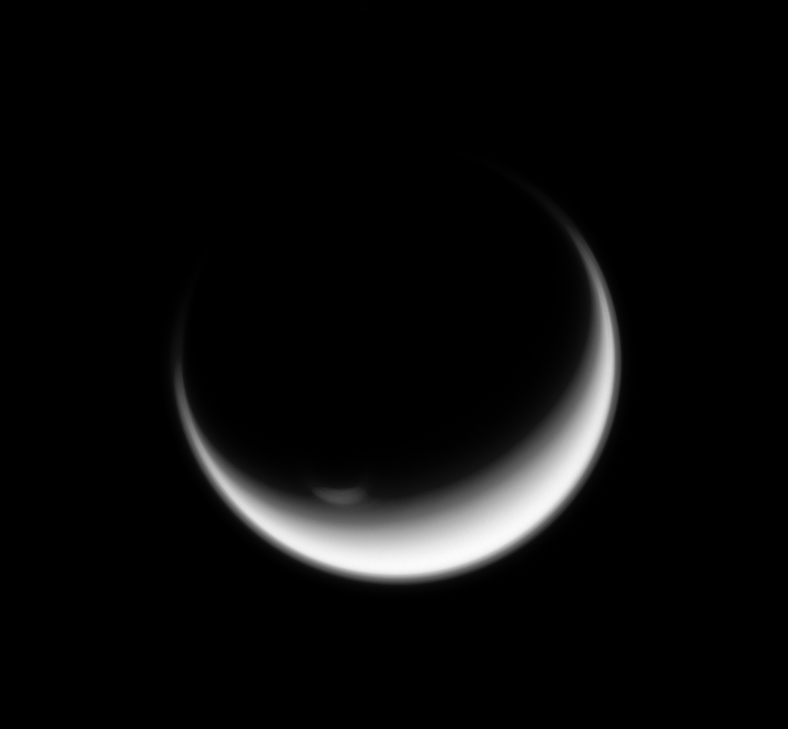

High Vortex

Titan’s polar vortex stands illuminated where all else is in shadow. Scientists deduce that the vortex must extend higher into Titan’s atmosphere than the surrounding clouds because it is still lit in images like this. Although the south polar region is now in winter, the Sun can still reach high features like the vortex.

Titan (3,200 miles, or 5,150 kilometers across) is Saturn’s largest moon. For a color image of the south polar vortex on Titan, see PIA14919. For a movie of the vortex, see PIA14920.

This view looks toward the Saturn-facing hemisphere of Titan. North on Titan is up and rotated 32 degrees to the right. The image was taken with the Cassini spacecraft wide-angle camera on Feb. 3, 2014 using a spectral filter which preferentially admits wavelengths of near-infrared light centered at 742 nanometers.

The view was obtained at a distance of approximately 134,000 miles (215,000 kilometers) from Titan. Image scale is 8 miles (13 kilometers) per pixel.

The Cassini-Huygens mission is a cooperative project of NASA, the European Space Agency and the Italian Space Agency. NASA’s Jet Propulsion Laboratory, a division of the California Institute of Technology in Pasadena, manages the mission for NASA’s Science Mission Directorate, Washington. The Cassini orbiter and its two onboard cameras were designed, developed and assembled at JPL. The imaging operations center is based at the Space Science Institute in Boulder, Colo.

Credit: NASA/JPL-Caltech/Space Science Institute